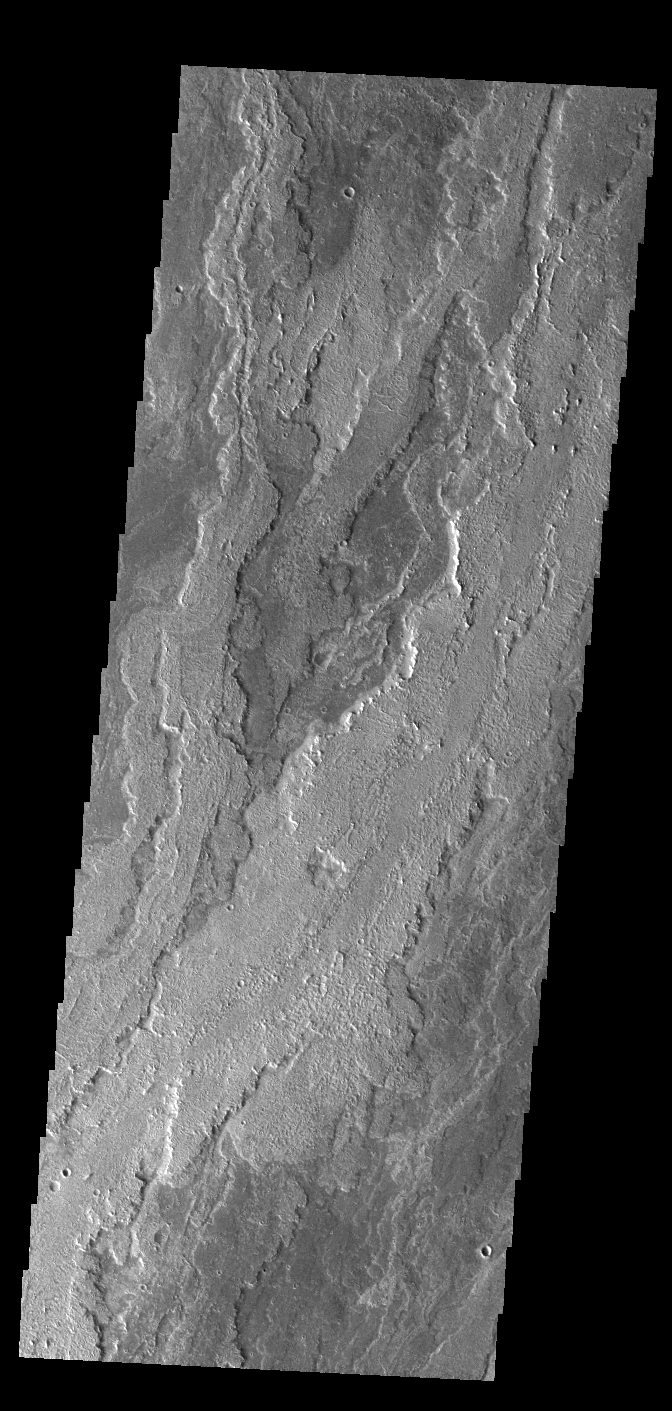

Daedalia Planum

Today’s VIS image shows part of the extensive volcanic flows that make up Daedalia Planum. The different layers and surface textures are due to flows at different times, or the affect of cooling as the flow narrows and extends far from the lava source. Daedalia Planum volcanic flows originate at or near Arsia Mons.

Credit: NASA/JPL-Caltech/ASU